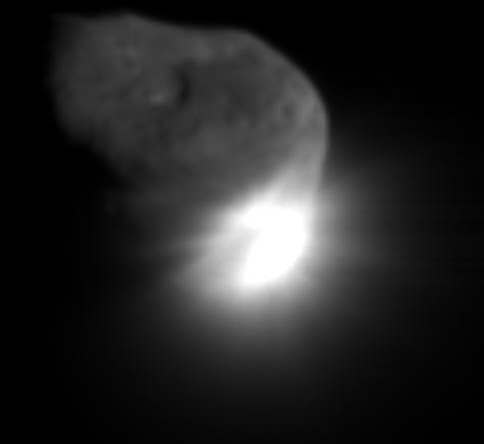

Bull’s Eye!

This image shows the initial ejecta that resulted when NASA’s Deep Impact probe collided with comet Tempel 1 at 10:52 p.m. Pacific time, July 3 (1:52 a.m. Eastern time, July 4). It was taken by the spacecraft’s medium-resolution camera 16 seconds after impact.

Credit: NASA/JPL-Caltech/UMD